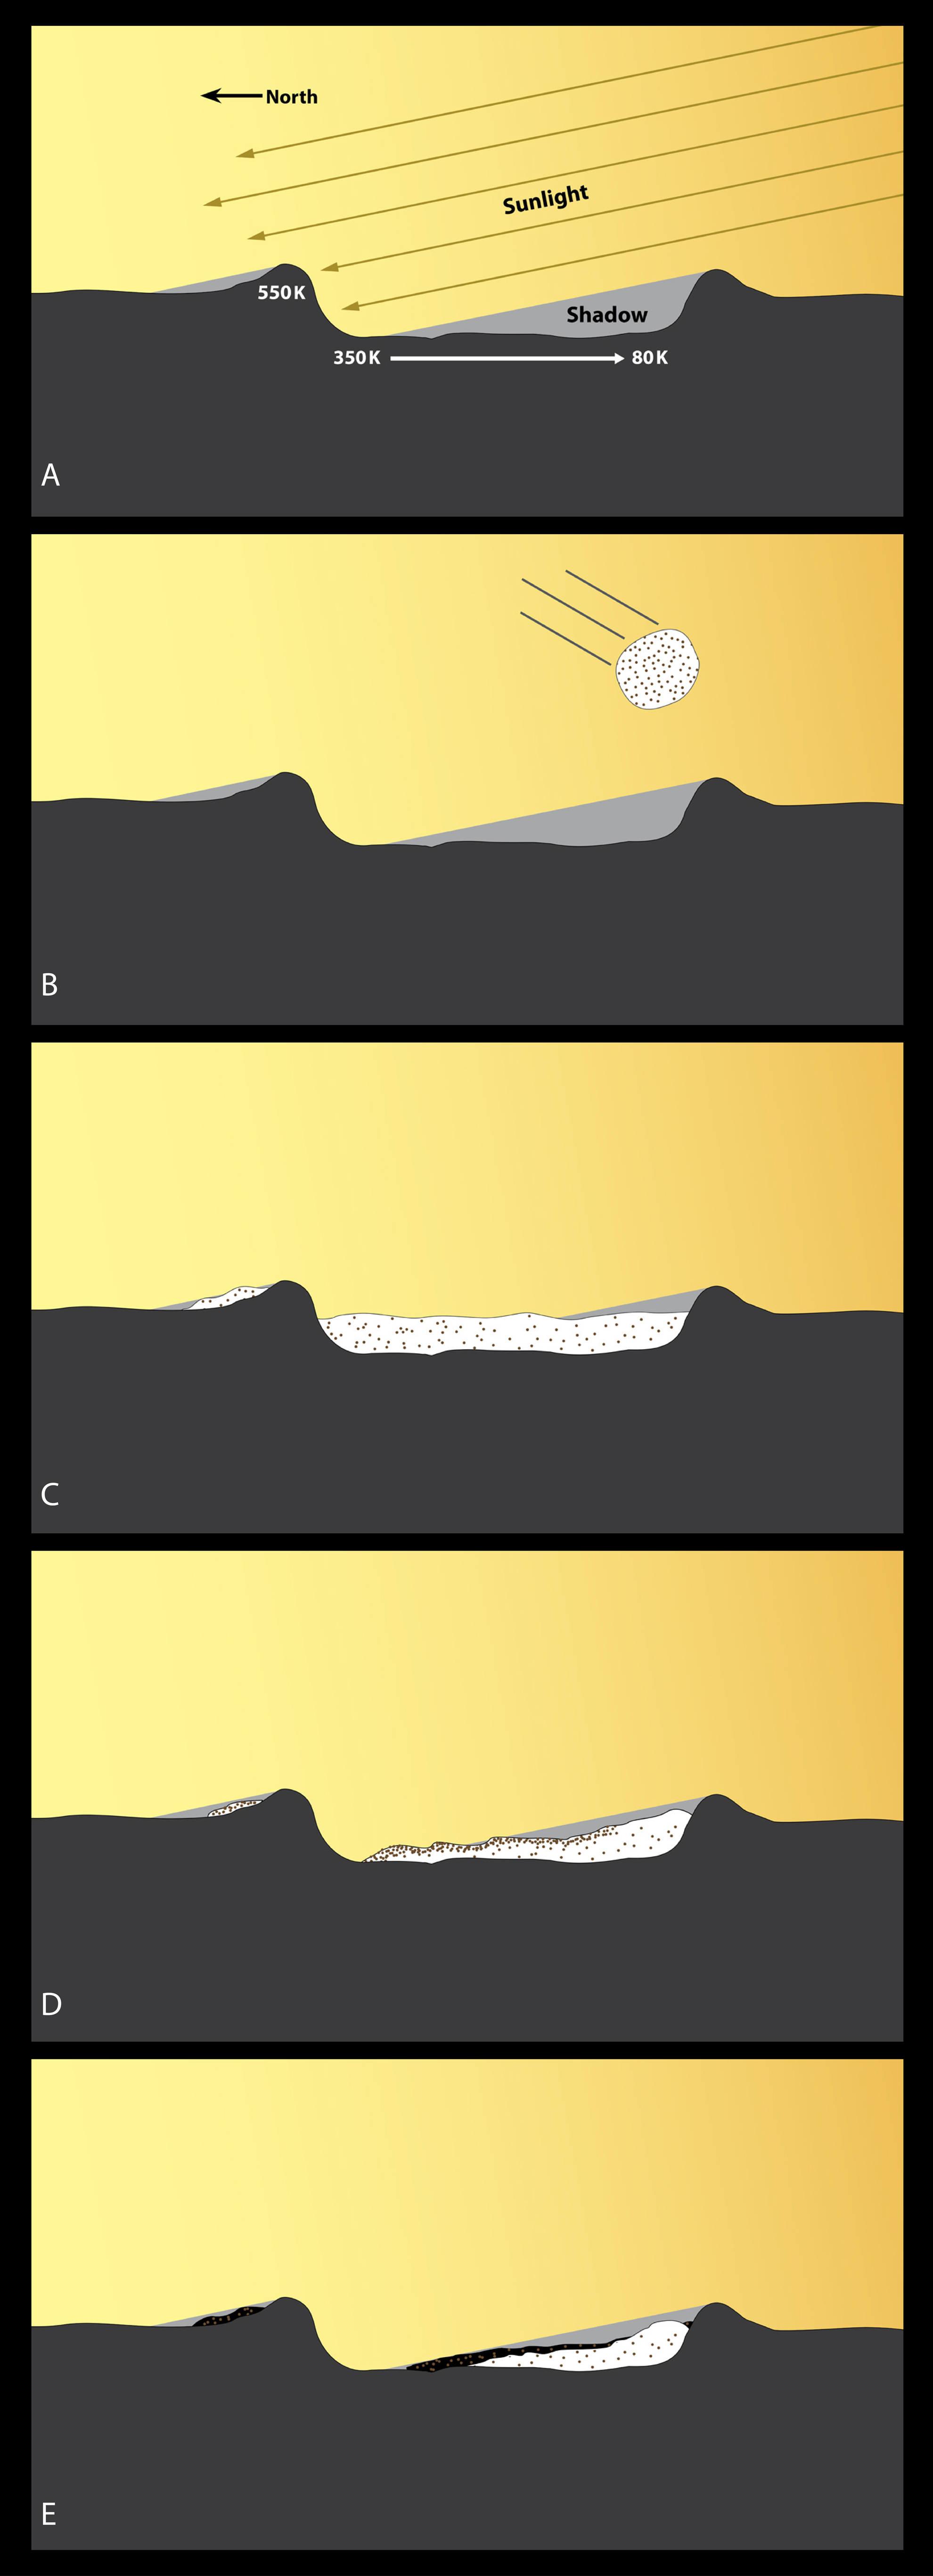

Model of Polar Ice Deposit Formation

A series of diagrams illustrating the formation of Mercury’s polar ice deposits.

(A) A high-latitude impact crater illuminated by the angled rays of the Sun creates a region of very warm temperatures on the illuminated rim, lower temperatures on the illuminated floor of the crater, and extremely cold temperatures in regions of permanent shadow.

(B) A comet or water-rich asteroid that also contains organic compounds impacts Mercury.

(C) The water and organic compounds are spread over a wide geographic region, and a small fraction of both compounds migrate to the poles where they can become cold-trapped as ices.

(D) Over time, the water ice in the warmer regions vaporizes, leaving behind the more stable organic impurities at the surface.

(E) The ice retreats further to a stable long-term configuration. In the coldest areas, water ice remains on the surface. In the warmer areas, the ice is covered by an ice-free surface layer that is rich in organic impurities that have been darkened by exposure to Mercury’s space environment.

The MESSENGER spacecraft is the first ever to orbit the planet Mercury, and the spacecraft’s seven scientific instruments and radio science investigation are unraveling the history and evolution of the Solar System’s innermost planet. Visit the Why Mercury? section of this website to learn more about the key science questions that the MESSENGER mission is addressing. During the one-year primary mission, MDIS acquired 88,746 images and extensive other data sets. MESSENGER is now in a year-long extended mission, during which plans call for the acquisition of more than 80,000 additional images to support MESSENGER’s science goals.

For information regarding the use of images, see the MESSENGER image use policy.

Credit: NASA/Johns Hopkins University Applied Physics Laboratory/Carnegie Institution of Washington